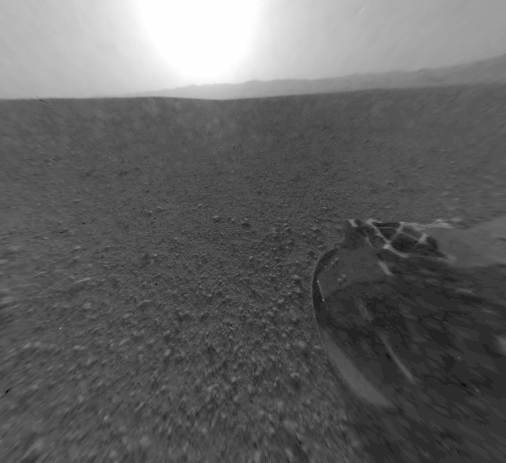

Curiosity’s Rear View, Linearized

This is a version of one of the first images taken by a rear Hazard-Avoidance camera on NASA’s Curiosity rover, which landed on Mars the evening of Aug. 5 PDT (morning of Aug. 6 EDT). It was taken through a “fisheye” wide-angle lens but has been “linearized” so that the horizon looks flat rather than curved. The image has also been cropped. The fisheye version is available at PIA15973. It is one-half of full resolution.Part of the rim of Gale Crater, which is a feature the size of Connecticut and Rhode Island combined, stretches from the top middle to the top right of the image. One of the rover’s wheels can be seen at bottom right.As planned, the rover’s early engineering images are low resolution.

Credit: NASA/JPL-Caltech